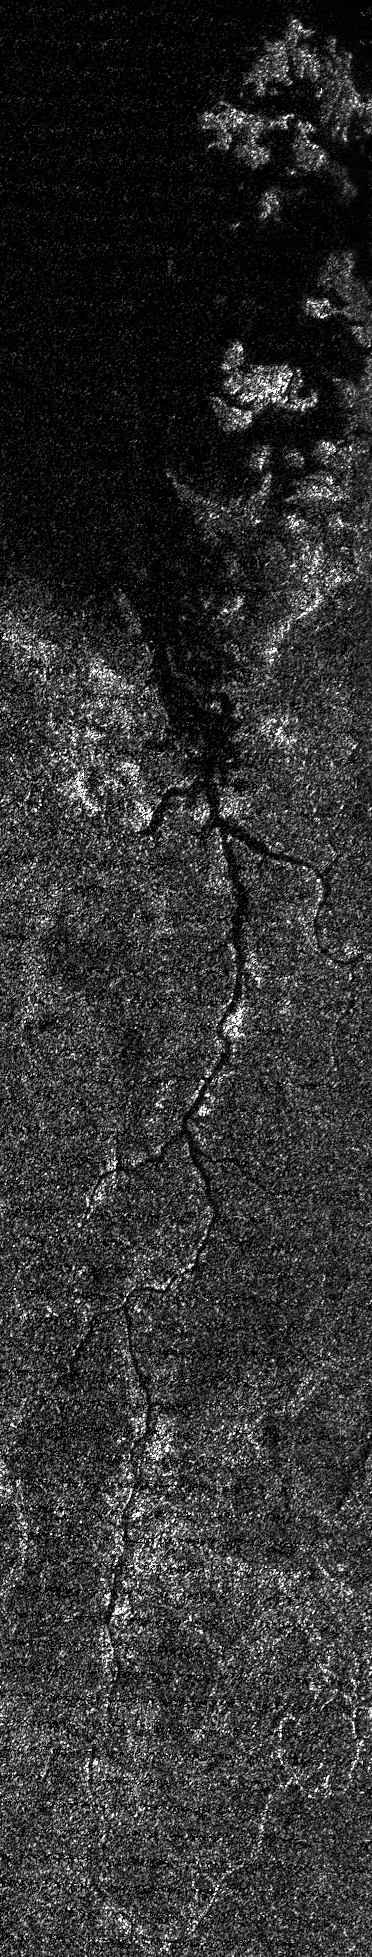

Titan’s Nile-Like River Valley

This image from NASA’s Cassini spacecraft shows a vast river system on Saturn’s moon Titan. It is the first time images from space have revealed a river system so vast and in such high resolution anywhere other than Earth.

The image was acquired on Sept. 26, 2012, on Cassini’s 87th close flyby of Titan. The river valley crosses Titan’s north polar region and runs into Ligeia Mare, one of the three great seas in the high northern latitudes of Saturn’s moon Titan. It stretches more than 200 miles (400 kilometers).

Scientists deduce that the river is filled with liquid because it appears dark along its entire extent in the high-resolution radar image, indicating a smooth surface. That liquid is presumably ethane mixed with methane, the former having been positively identified in 2008 by Cassini’s visual and infrared mapping spectrometer at the lake known as Ontario Lacus in Titan’s southern hemisphere. Though there are some short, local meanders, the relative straightness of the river valley suggests it follows the trace of at least one fault, similar to other large rivers running into the southern margin of Ligeia Mare (see PIA10008). Such faults may lead to the opening of basins and perhaps to the formation of the giant seas themselves.

North is toward the top of this image.

The Cassini-Huygens mission is a cooperative project of NASA, the European Space Agency and ASI, the Italian Space Agency. NASA’s Jet Propulsion Laboratory, a division of the California Institute of Technology in Pasadena, manages the mission for NASA’s Science Mission Directorate, Washington. The Cassini orbiter was designed, developed and assembled at JPL. The RADAR instrument was built by JPL and the Italian Space Agency, working with team members from the US and several European countries. JPL is a division of the California Institute of Technology in Pasadena.

Credit: NASA/JPL-Caltech/ASI